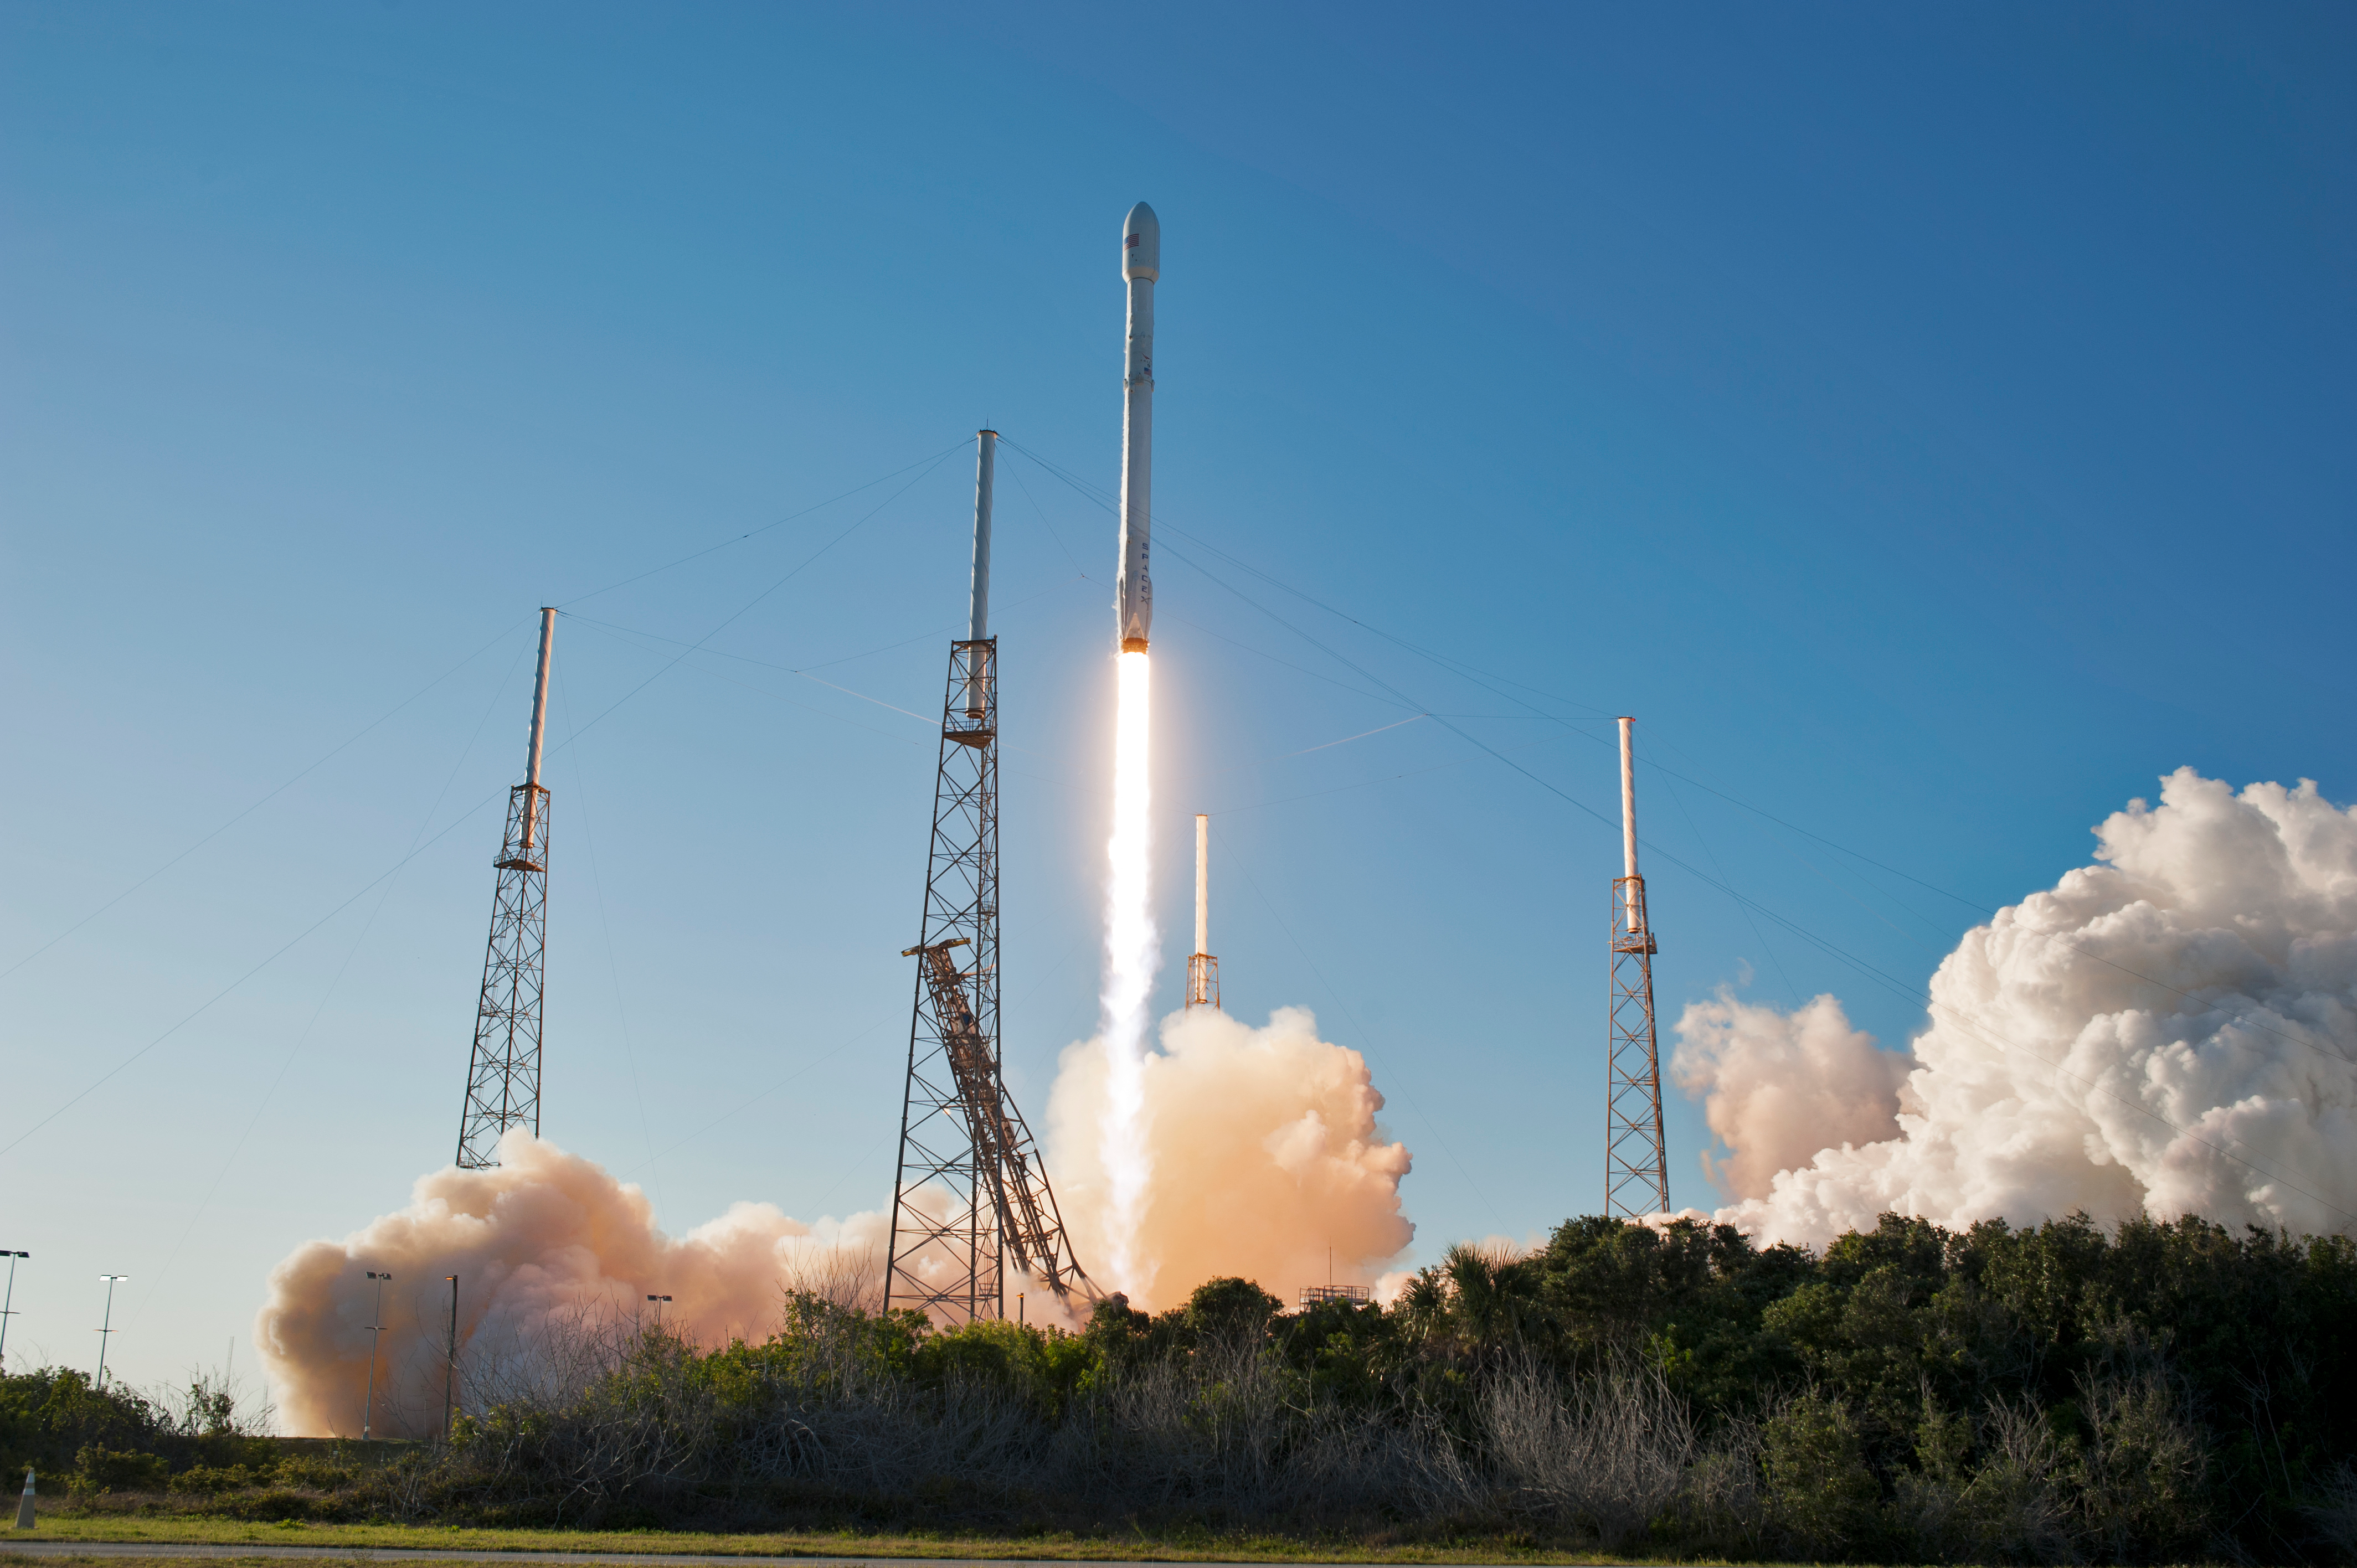

SpaceX TESS Liftoff

A SpaceX Falcon 9 rocket lifts off from Space Launch Complex 40 at Cape Canaveral Air Force Station in Florida, carrying NASA's Transiting Exoplanet Survey Satellite (TESS). Liftoff was at 6:51 p.m. EDT. TESS will search for planets outside of our solar system. The mission will find exoplanets that periodically block part of the light from their host stars, events called transits. The satellite will survey the nearest and brightest stars for two years to search for transiting exoplanets.

Credit: NASA/Tony Gray